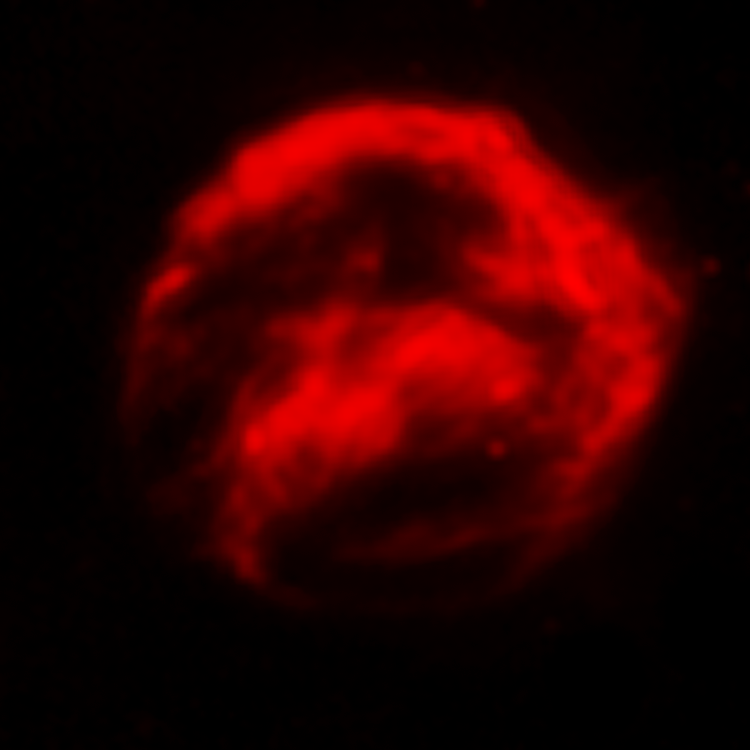

Spitzer View of Kepler's Supernova Remnant - SN 1604

This infrared image from NASA's Spitzer Space Telescope shows the expanding remains of a supernova, called Kepler's supernova remnant, first seen 400 years ago by sky watchers, including famous astronomer Johannes Kepler. The supernova remnant is a fast-moving shell of iron-rich material from an exploded star, surrounded by an expanding shock wave that is sweeping up interstellar gas and dust. The image reveals a bubble-shaped shroud of gas and dust that is 14 light-years wide and is expanding at 4 million miles per hour (2,000 kilometers per second).

The Spitzer telescope shows microscopic dust particles that have been heated by the supernova shock wave. The dust re-radiates the shock wave's energy as infrared light.

Kepler's supernova, the last such object seen to explode in our Milky Way galaxy, resides about 13,000 light-years away in the constellation Ophiuchus.

The Spitzer observations were taken in August 2004.

Credit: NASA/ESA/R. Sankrit and W. Blair (Johns Hopkins University)